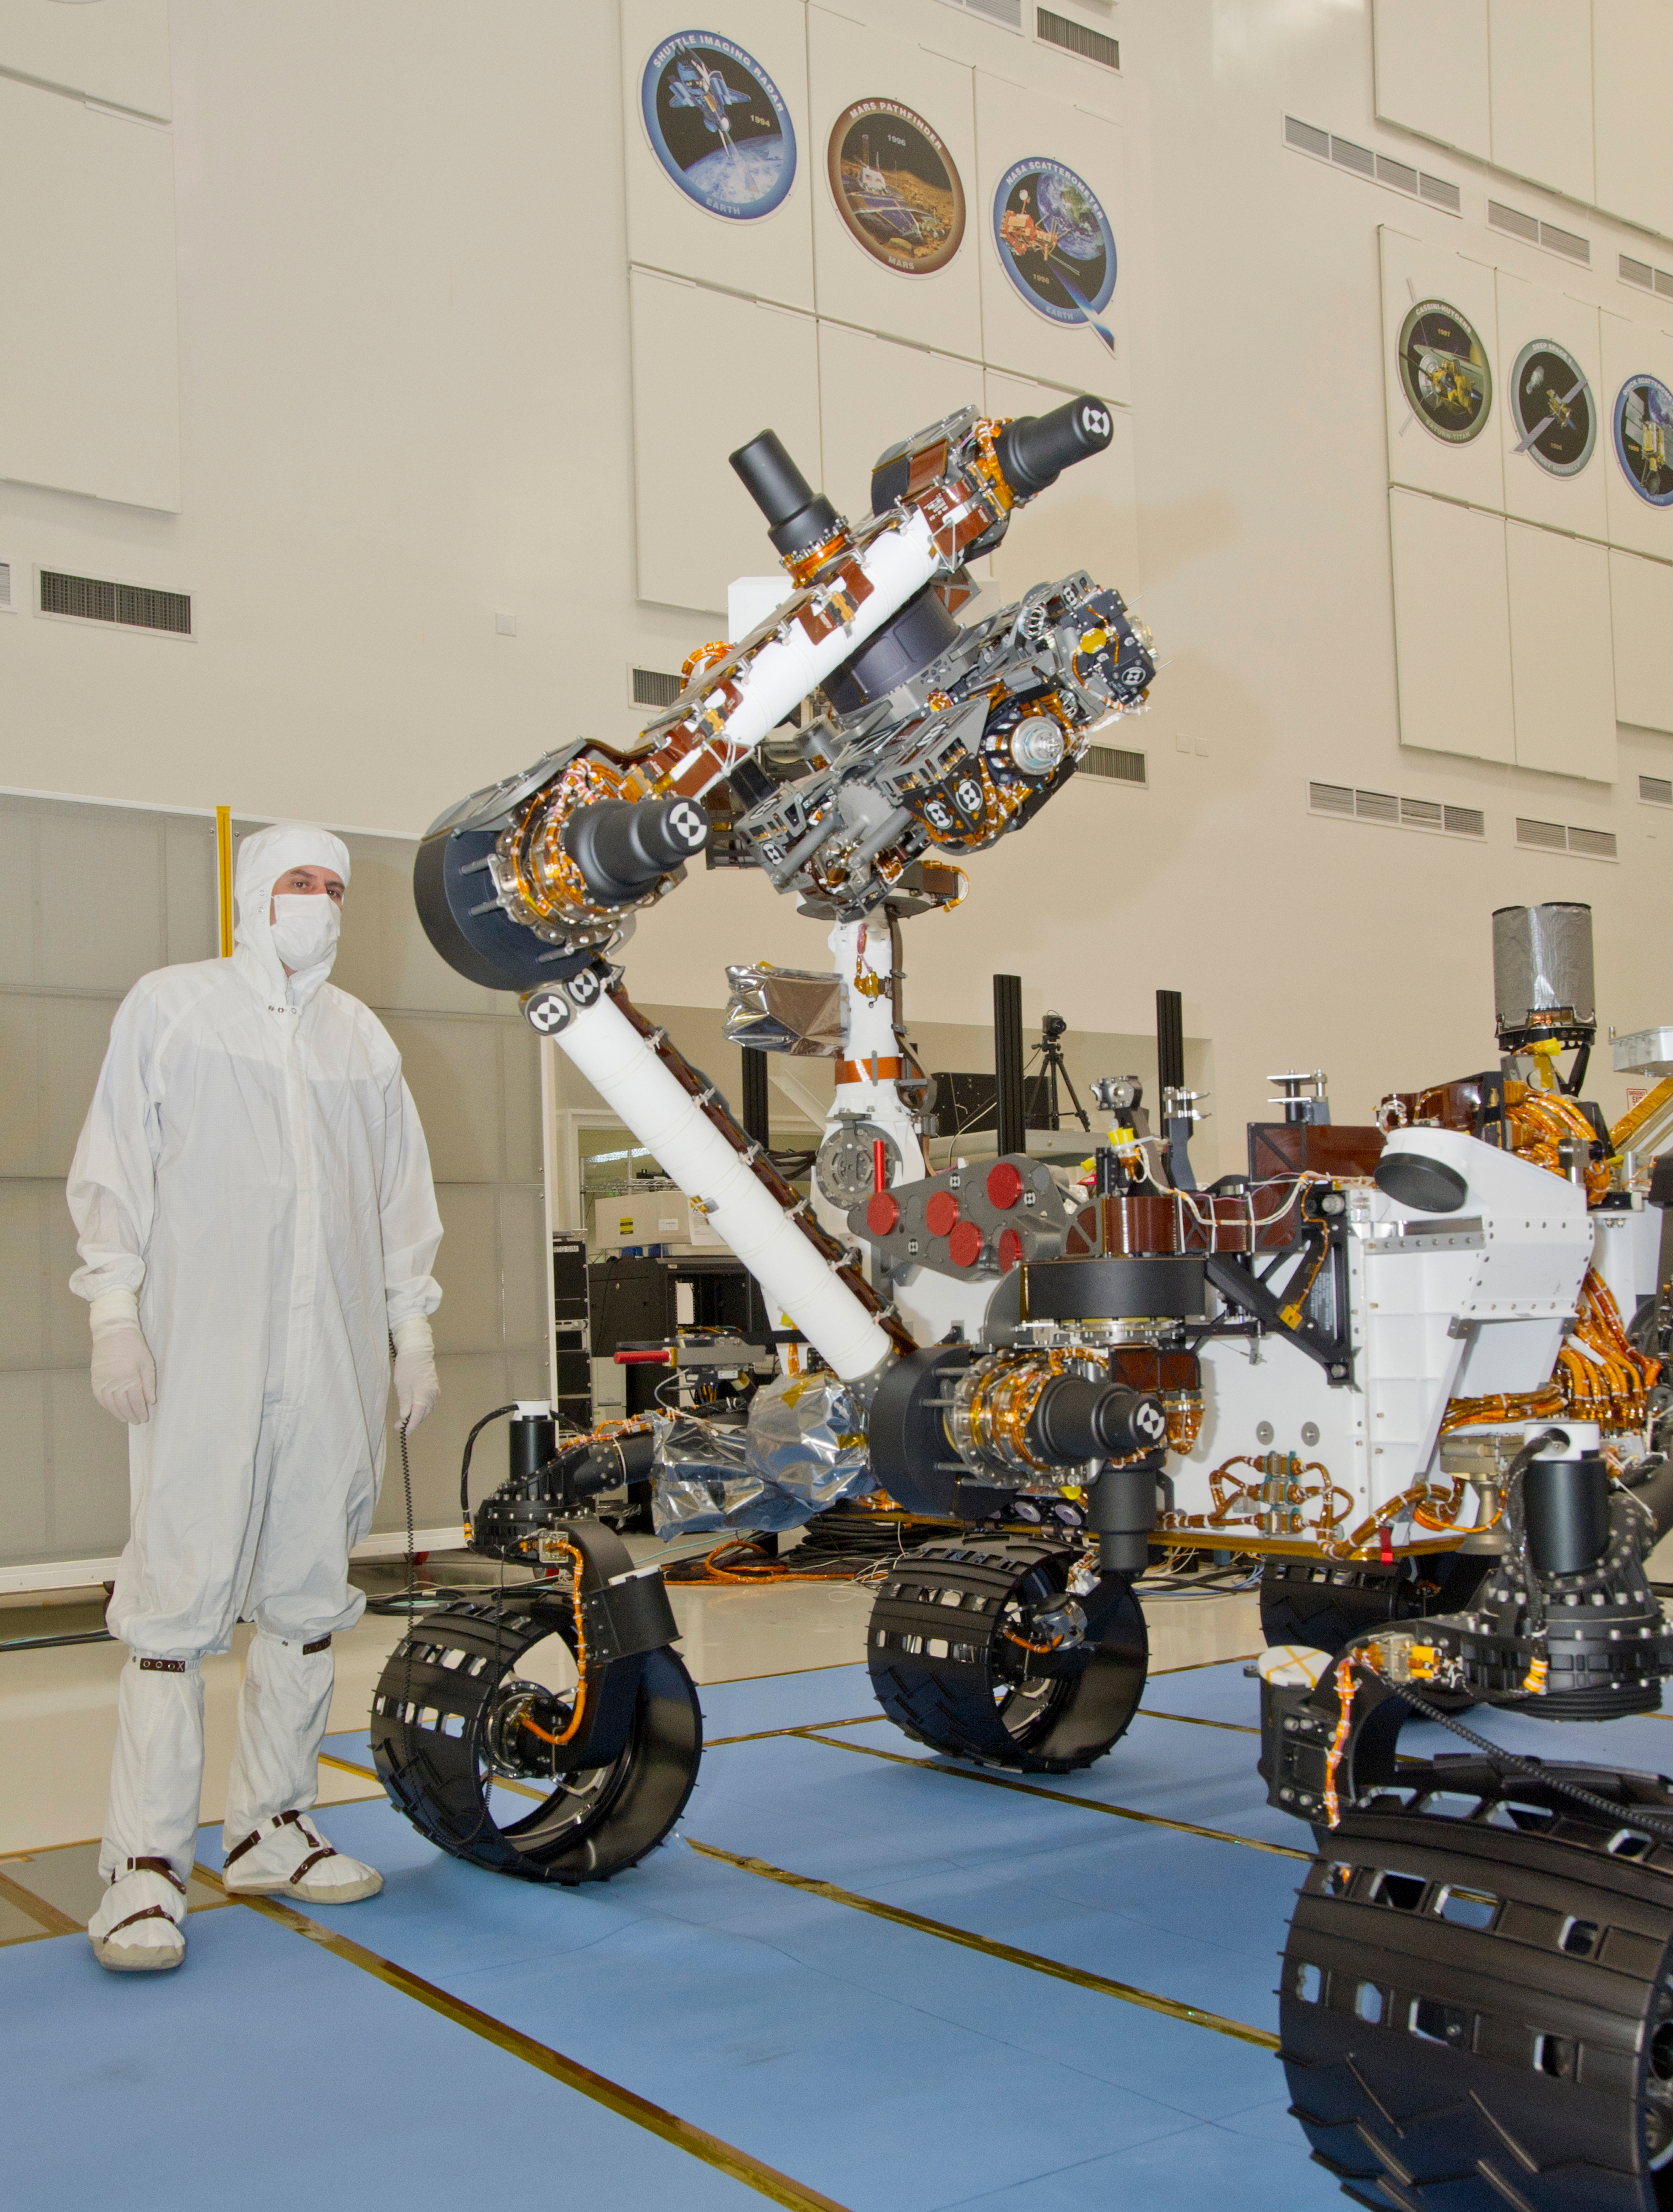

Mars Rover Curiosity Raising Turret

This photograph of the NASA Mars Science Laboratory rover, Curiosity, was taken during testing on June 3, 2011. The location is inside the Spacecraft Assembly Facility at NASA’s Jet Propulsion Laboratory, Pasadena, Calif.

The turret at the end of Curiosity’s robotic arm holds five devices. On the left (downhill) edge of the turret in this view is the percussive drill for collecting powdered samples from rock interiors. On the edge toward the camera is a brush device named Dust Removal Tool. Farther to the right is the Mars Hand Lens Imager. Not visible in this view are the Alpha Particle X-ray Spectrometer and a multi-purpose device named Collection and Handling for In-situ Martian Rock Analysis (CHIMRA), which includes a soil scoop and a set of chambers and labyrinths for sieving, sorting and portioning samples of rock powder or soil for delivery to analytical instruments.

Preparations are on track for shipping Curiosity to NASA’s Kennedy Space Center in Florida in June and for launch during the period Nov. 25 to Dec. 18, 2011.

JPL, a division of the California Institute of Technology in Pasadena, manages the Mars Science Laboratory mission for the NASA Science Mission Directorate, Washington. This mission will land Curiosity on Mars in August 2012. Researchers will use the tools on the rover to study whether the landing region has had environmental conditions favorable for supporting microbial life and favorable for preserving clues about whether life existed.

Credit: NASA/JPL-Caltech